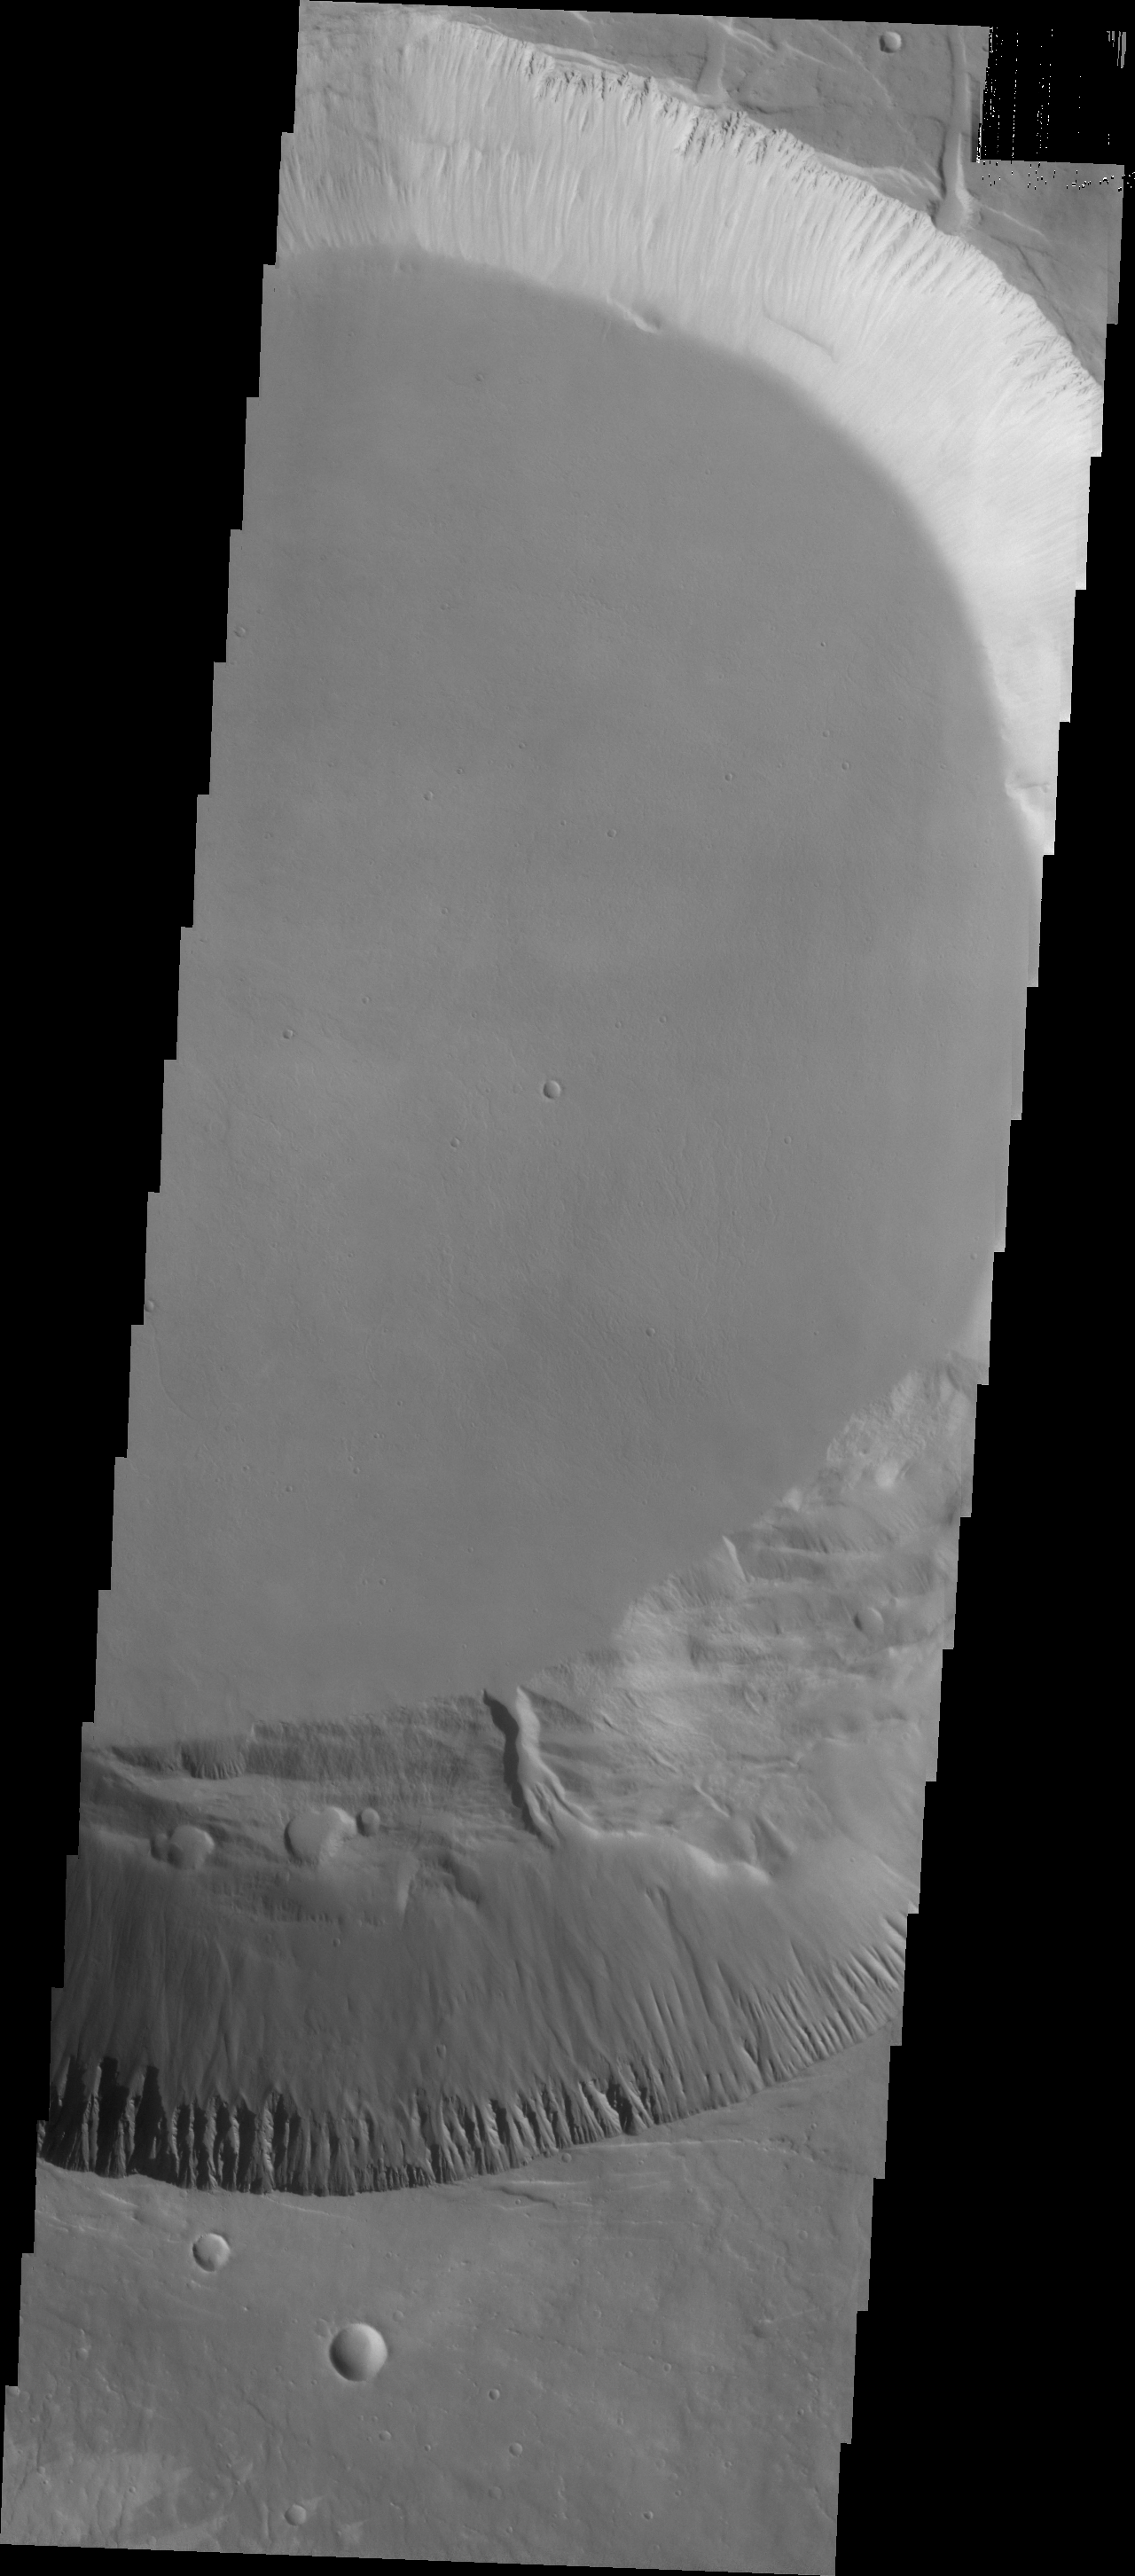

Investigating Mars: Pavonis Mons

This image shows part smaller summit caldera of Pavonis Mons. This caldera is approximately 5km deep. Near the bottom of the image is a region where part of the caldera side has collapsed into the bottom of the caldera. In shield volcanoes calderas are typically formed where the surface collapses into the void formed by an emptied magma chamber.

Pavonis Mons is one of the three aligned Tharsis Volcanoes. The four Tharsis volcanoes are Ascreaus Mons, Pavonis Mons, Arsia Mons, and Olympus Mars. All four are shield type volcanoes. Shield volcanoes are formed by lava flows originating near or at the summit, building up layers upon layers of lava. The Hawaiian islands on Earth are shield volcanoes. The three aligned volcanoes are located along a topographic rise in the Tharsis region. Along this trend there are increased tectonic features and additional lava flows. Pavonis Mons is the smallest of the four volcanoes, rising 14km above the mean Mars surface level with a width of 375km. It has a complex summit caldera, with the smallest caldera deeper than the larger caldera. Like most shield volcanoes the surface has a low profile. In the case of Pavonis Mons the average slope is only 4 degrees.

The Odyssey spacecraft has spent over 15 years in orbit around Mars, circling the planet more than 69000 times. It holds the record for longest working spacecraft at Mars. THEMIS, the IR/VIS camera system, has collected data for the entire mission and provides images covering all seasons and lighting conditions. Over the years many features of interest have received repeated imaging, building up a suite of images covering the entire feature. From the deepest chasma to the tallest volcano, individual dunes inside craters and dune fields that encircle the north pole, channels carved by water and lava, and a variety of other feature, THEMIS has imaged them all. For the next several months the image of the day will focus on the Tharsis volcanoes, the various chasmata of Valles Marineris, and the major dunes fields. We hope you enjoy these images!

Credit: NASA/JPL-Caltech/ASU